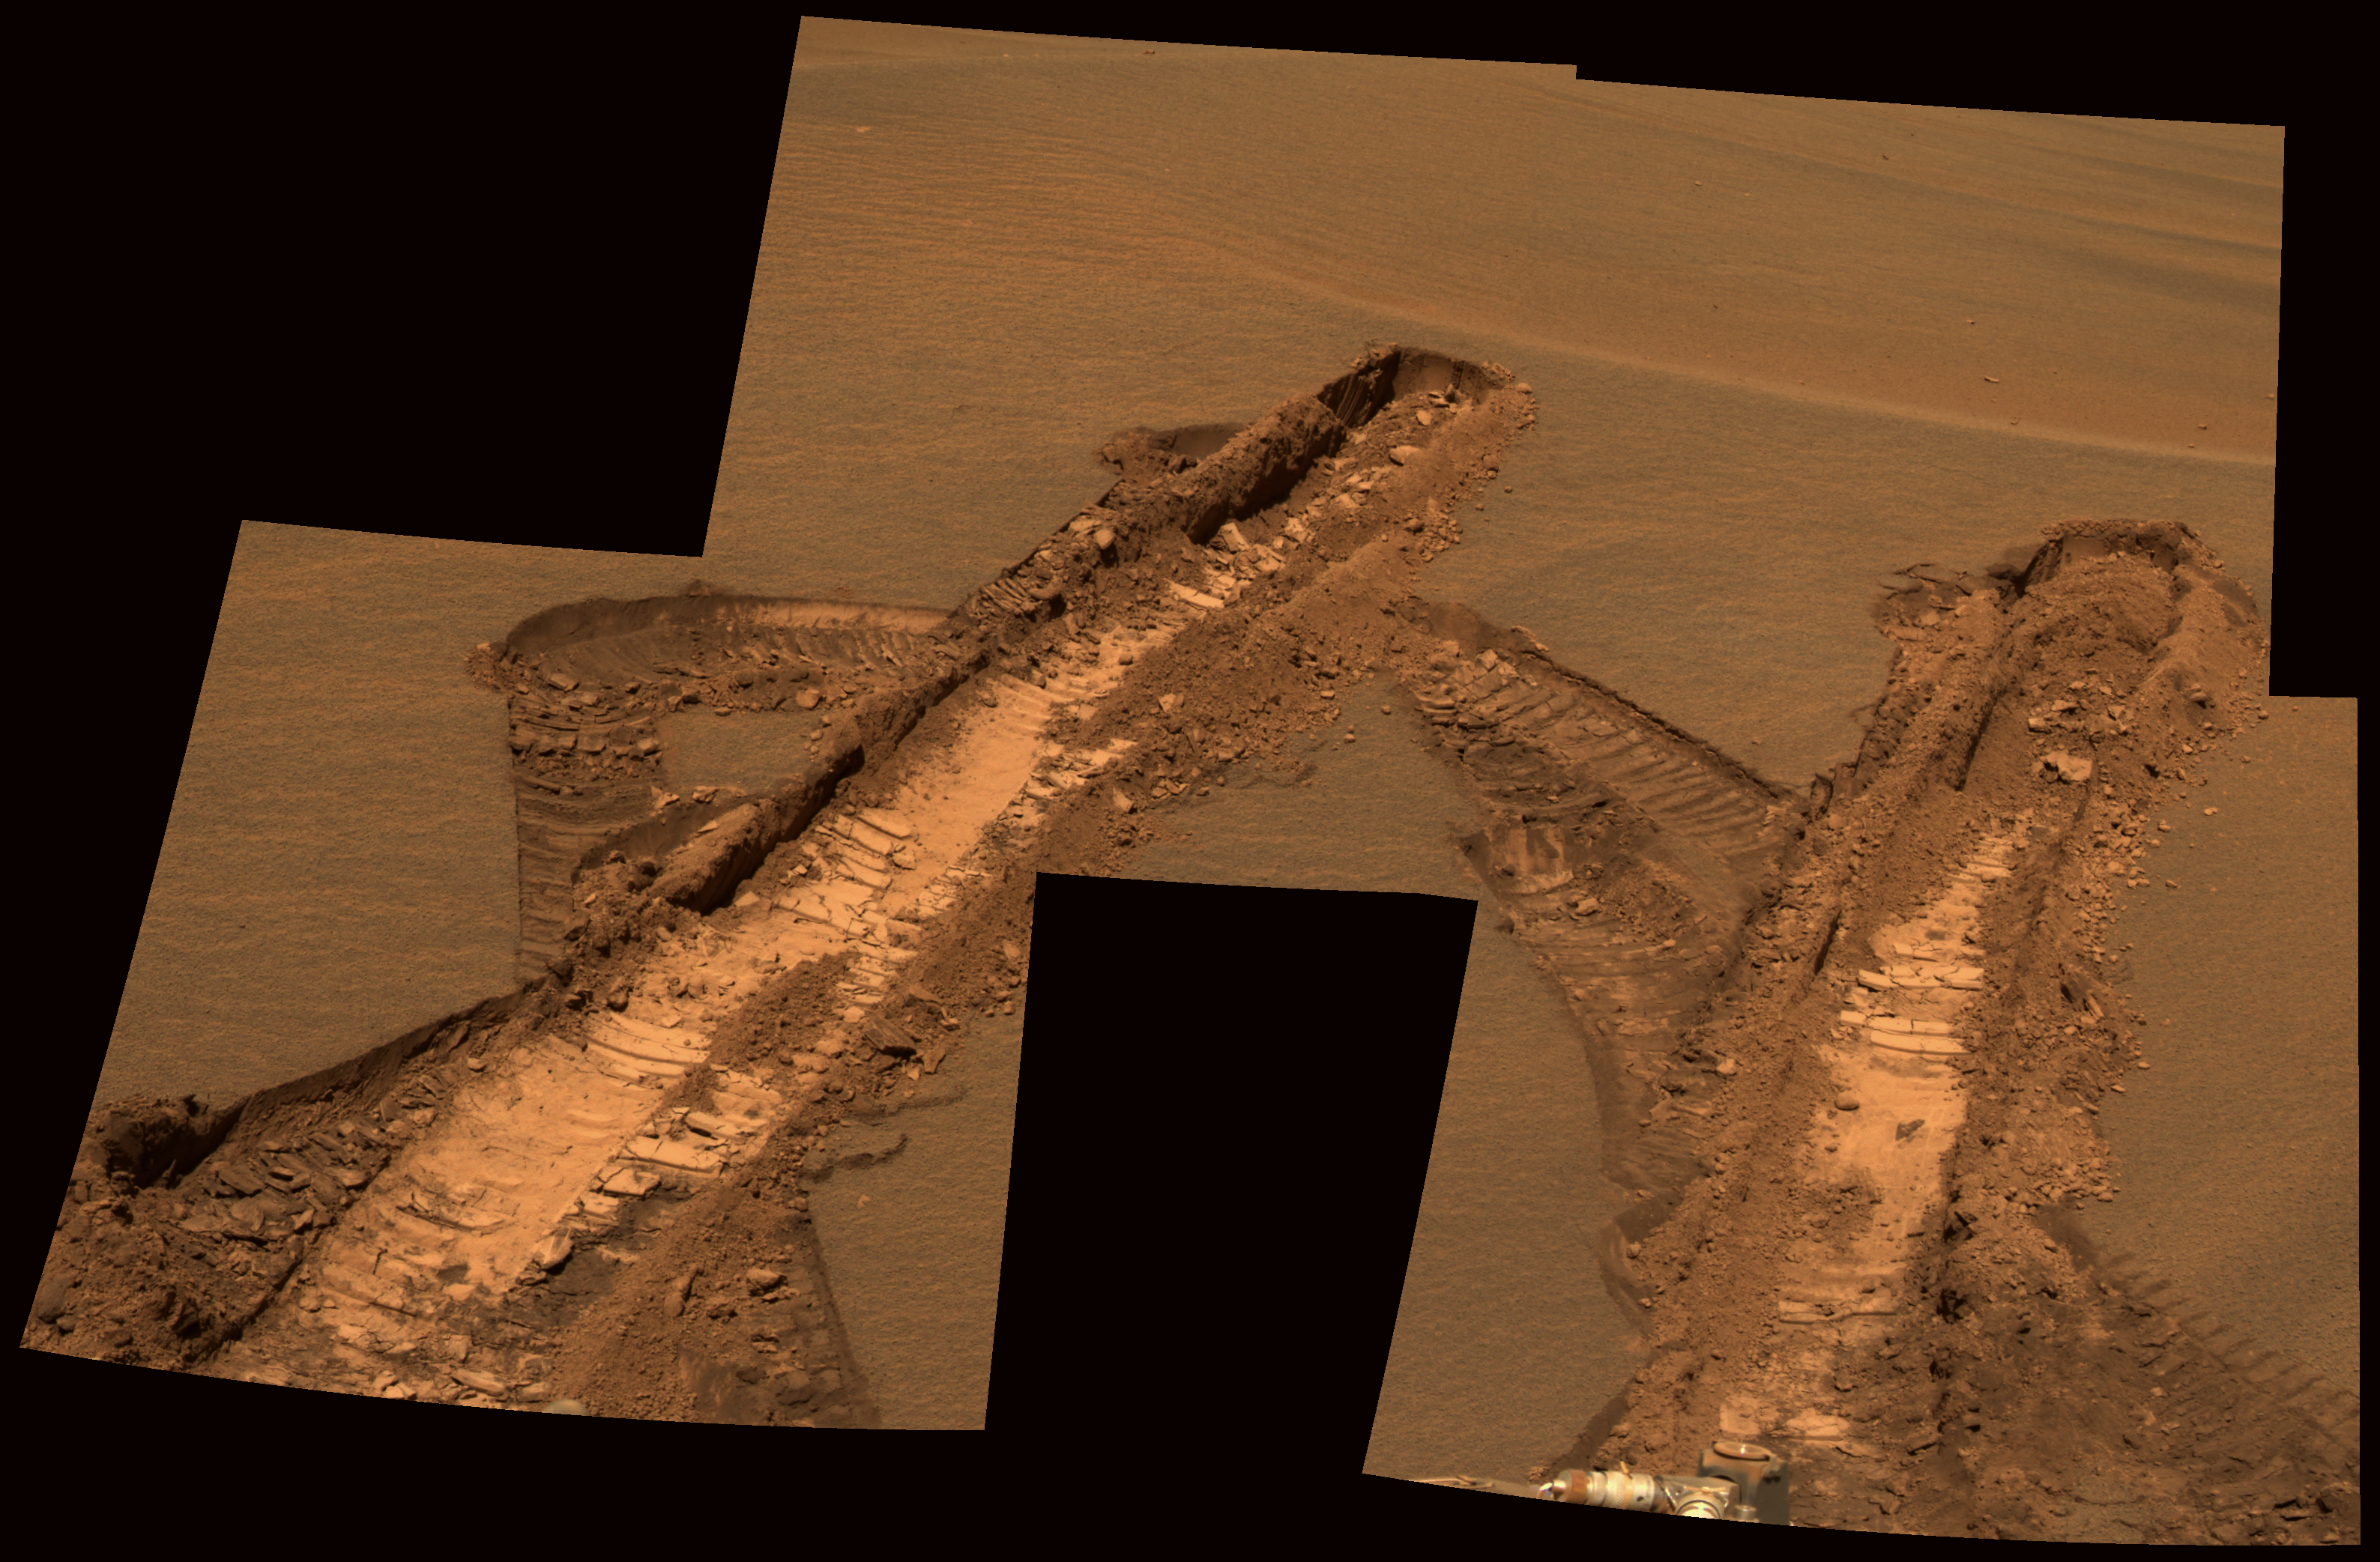

Peering at Pesky ‘Jammerbugt’

This approximately true-color rendering was generated from images obtained by NASA’s Mars Exploration Rover Opportunity on sol 842 (June 7, 2006) using the panoramic camera’s 600-nanometer, 530-nanometer, and 480-nanometer filters.

As winter has descended over Meridiani Planum, the availability of solar power for the rovers has diminished greatly. One consequence of less power for Opportunity is that there are fewer telecommunications links via the orbiting Mars Odyssey spacecraft because the rover needs to use the “deep sleep” mode overnight to conserve energy. As a result, images that are not needed specifically to help plan the next sol of operations often stay onboard for much longer time than the science team has been used to. For example, on sol 833 Opportunity became embedded within an unexpectedly deep and very fine-grained ripple, named “Jammerbugt” by the operations team, and spent the next eight sols (834-841) extricating itself.

A series of images from the hazard avoidance camera were quickly returned because they were needed to help plan the drive sequences. However, once the rover was free from the ripple, the science team commanded these panoramic camera image mosaics on sol 842 to show complete coverage of the wheel tracks that were left by Opportunity during the extraction process. The images are of great scientific value but were not critical for planning operations. Accordingly, they were not fully downlinked until sol 864 (June 29, 2006), about three weeks after they were obtained.

Credit: NASA/JPL-Caltech/Cornell